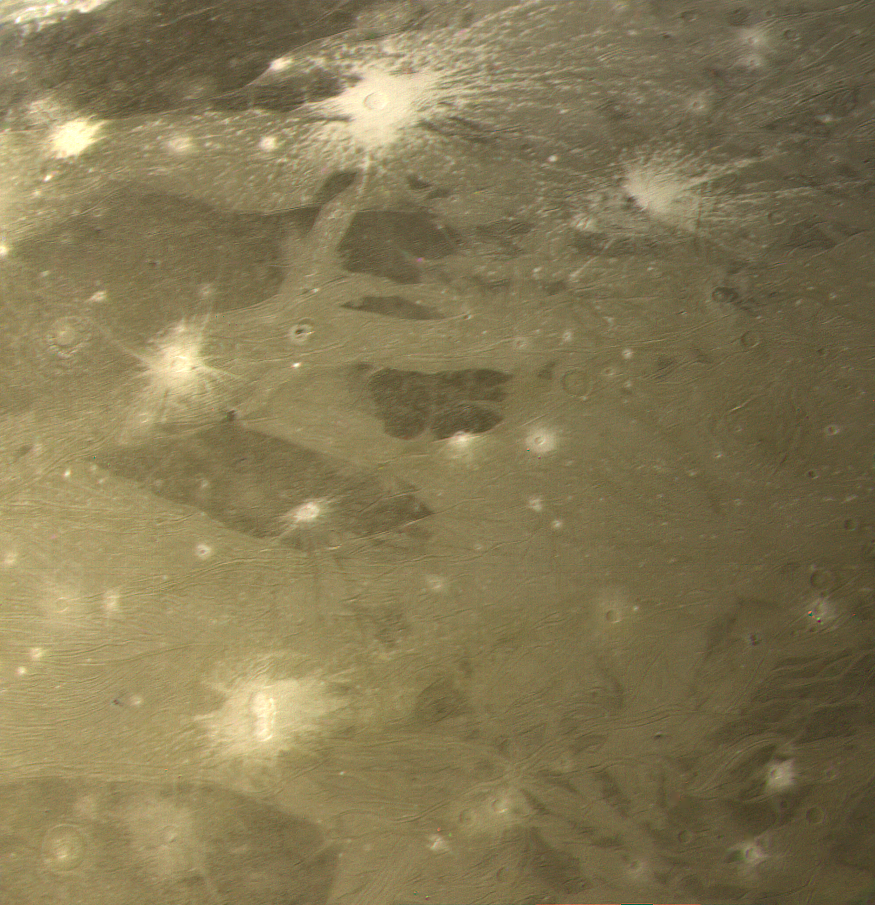

Cratering and Grooved Terrain on Ganymede

This color picture as acquired by Voyager 1 during its approach to Ganymede on Monday afternoon (the 5th of March). At ranges between about 230 to 250 thousand km. The image shows detail on the surface with a resolution of four and a half km. This picture is just south of PIA01515 (P21161) and shows more craters. It also shows the two distinctive types of terrain found by Voyager, the darker ungrooved regions and the lighter areas which show the grooves or fractures in abundance. The most striking features are the bright ray craters which havE a distinctly “bluer” color appearing white against the redder background. Ganymede’s surface is known to contain large amounts of surface ice and it appears that these relatively young craters have spread bright fresh ice materials over the surface. Likewise, the lighter color and reflectivity of the grooved areas suggests that here too, there is cleaner ice. We see ray craters with all sizes of ray patterns, ranging from extensive systems of the crater in the northern part of this picture, which has rays at least 300-500 kilometers long, down to craters which have only faint remnants of bright ejecta patterns. This variation suggests that, as on the Moon, there are processes which act to darken ray material, probably “gardening” by micrometeoroid impact. JPL manages and controls the Voyager project for NASA’s Office of Space Science.

Credit: NASA/JPL